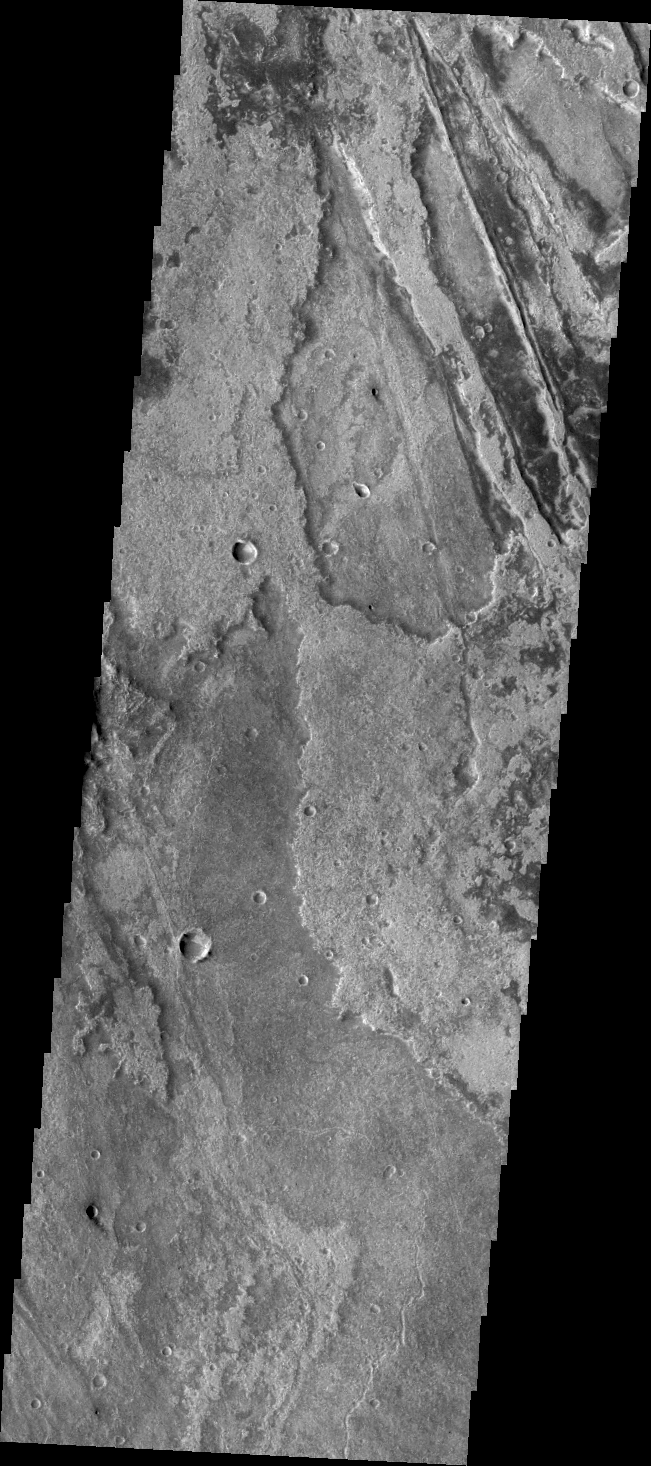

Volcanism & Tectonism

Just as on Earth, volcanism and tectonism are found together on Mars. Here is an example: the ridges and fractures of Claritas Fossae are affecting or perhaps hosting the volcanic flows of Solis Planum.

Credit: NASA/JPL/ASU